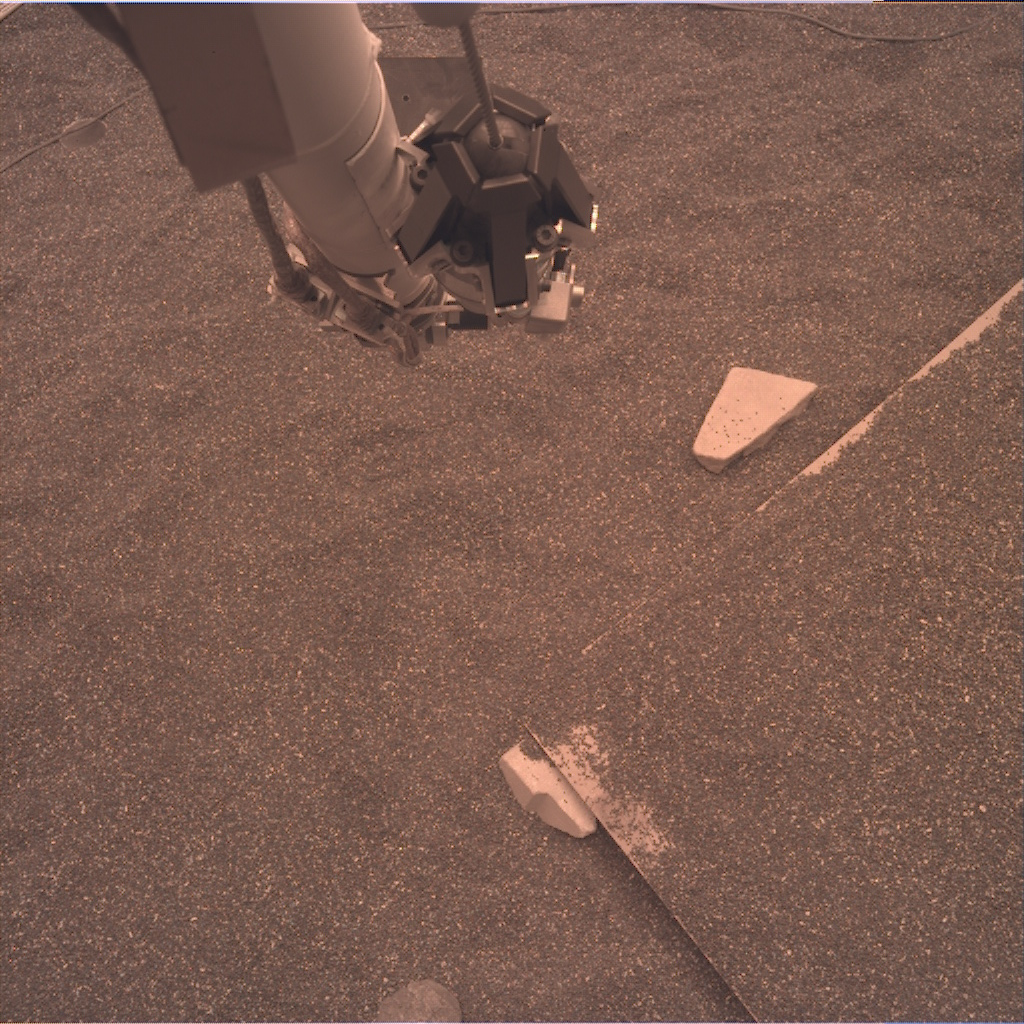

Test Raw Image of Robotic Arm in InSight Testbed

This test image from an engineering model of NASA’s InSight lander shows part of the lander’s robotic arm and the simulated Martian ground at a testbed at NASA’s Jet Propulsion Laboratory in Pasadena, California. The testbed aims to mimic the environment InSight will encounter at Mars so engineers can prepare for the spacecraft operations to come. This image is expected to be similar to the raw or unprocessed images that InSight will send back to Earth. It was taken by the instrument deployment camera attached to InSight’s robotic arm.

NASA’s Jet Propulsion Laboratory, a division of Caltech in Pasadena, California, manages InSight for NASA’s Science Mission Directorate in Washington. InSight is part of NASA’s Discovery Program, managed by the agency’s Marshall Space Flight Center in Huntsville, Alabama. The InSight spacecraft was built and tested by Lockheed Martin Space.

Credit: NASA/JPL-Caltech